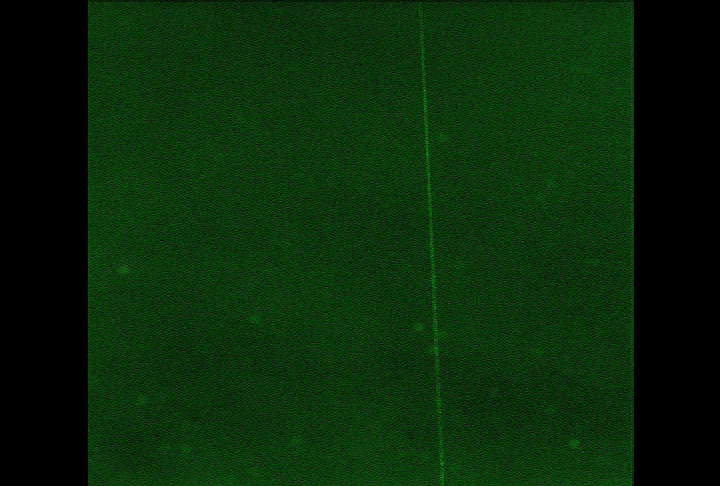

Zenith Movie showing Phoenix’s Lidar Beam (Animation)

A laser beam from the Canadian-built lidar instrument on NASA’s Phoenix Mars Lander can be seen in this contrast-enhanced sequence of 10 images taken by Phoenix’s Surface Stereo Imager on July 26, 2008, during early Martian morning hours of the mission’s 61st Martian day after landing.

The view is almost straight up and includes about 1.5 kilometer (about 1 mile) of the length of the beam. The camera, from its position close to the lidar on the lander deck, took the images through a green filter centered on light with wavelength 532 nanometers, the same wavelength of the laser beam. The movie has been artificially colored to to approximately match the color that would be seen looking through this filter on Mars. Contrast is enhanced to make the beam more visible.

The lidar beam can be seen extending from the lower right to the upper right, near the zenith, as it reflects off particles suspended in the atmosphere. Particles that scatter the beam directly into the camera can be seen to produce brief sparkles of light. In the background, dust can be seen drifting across the sky pushed by winds aloft.

The Phoenix Mission is led by the University of Arizona, Tucson, on behalf of NASA. Project management of the mission is by NASA’s Jet Propulsion Laboratory, Pasadena, Calif. Spacecraft development is by Lockheed Martin Space Systems, Denver.

Photojournal Note: As planned, the Phoenix lander, which landed May 25, 2008 23:53 UTC, ended communications in November 2008, about six months after landing, when its solar panels ceased operating in the dark Martian winter.

Credit: NASA/JPL-Caltech/University of Arizona/Texas A&M University/CSA